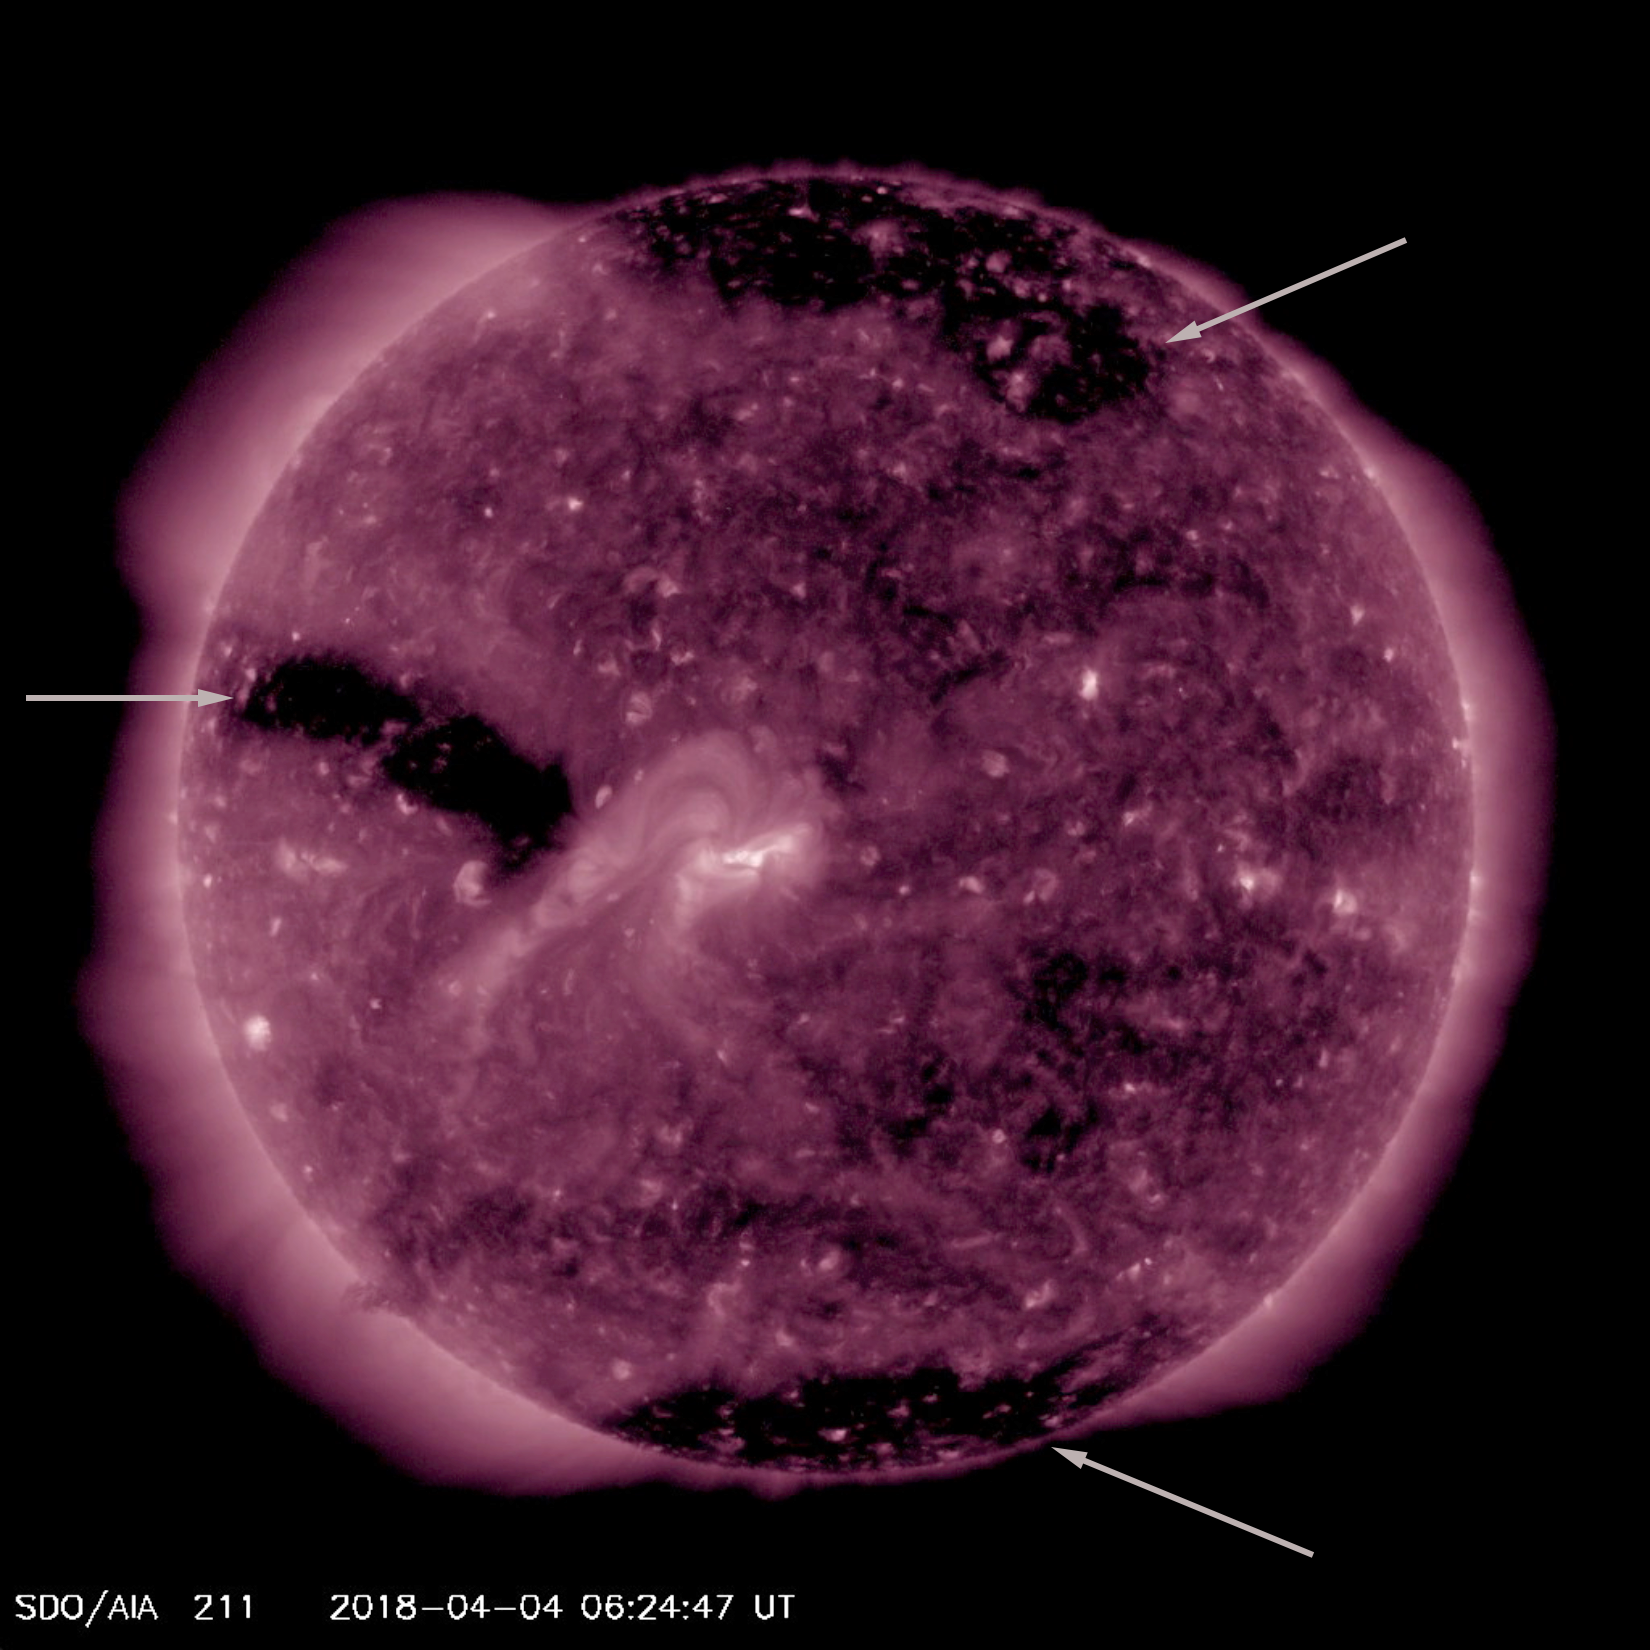

Three Coronal Holes

For much of this week the sun featured three substantial coronal holes (Apr. 3-6, 2018). Coronal holes appear as large dark areas which are identified with arrows in the still image. These are areas of open magnetic field from which high speed solar wind rushes out into space. This wind, if it interacts with Earth’s magnetosphere, can cause aurora to appear near the poles. They are not at all uncommon.

Movies
PIA22414_3_coronal_holes_big.mp4
PIA22414_3_coronal_holes_sm.mp4

SDO is managed by NASA’s Goddard Space Flight Center, Greenbelt, Maryland, for NASA’s Science Mission Directorate, Washington. Its Atmosphere Imaging Assembly was built by the Lockheed Martin Solar Astrophysics Laboratory (LMSAL), Palo Alto, California.

Credit: NASA/GSFC/Solar Dynamics Observatory